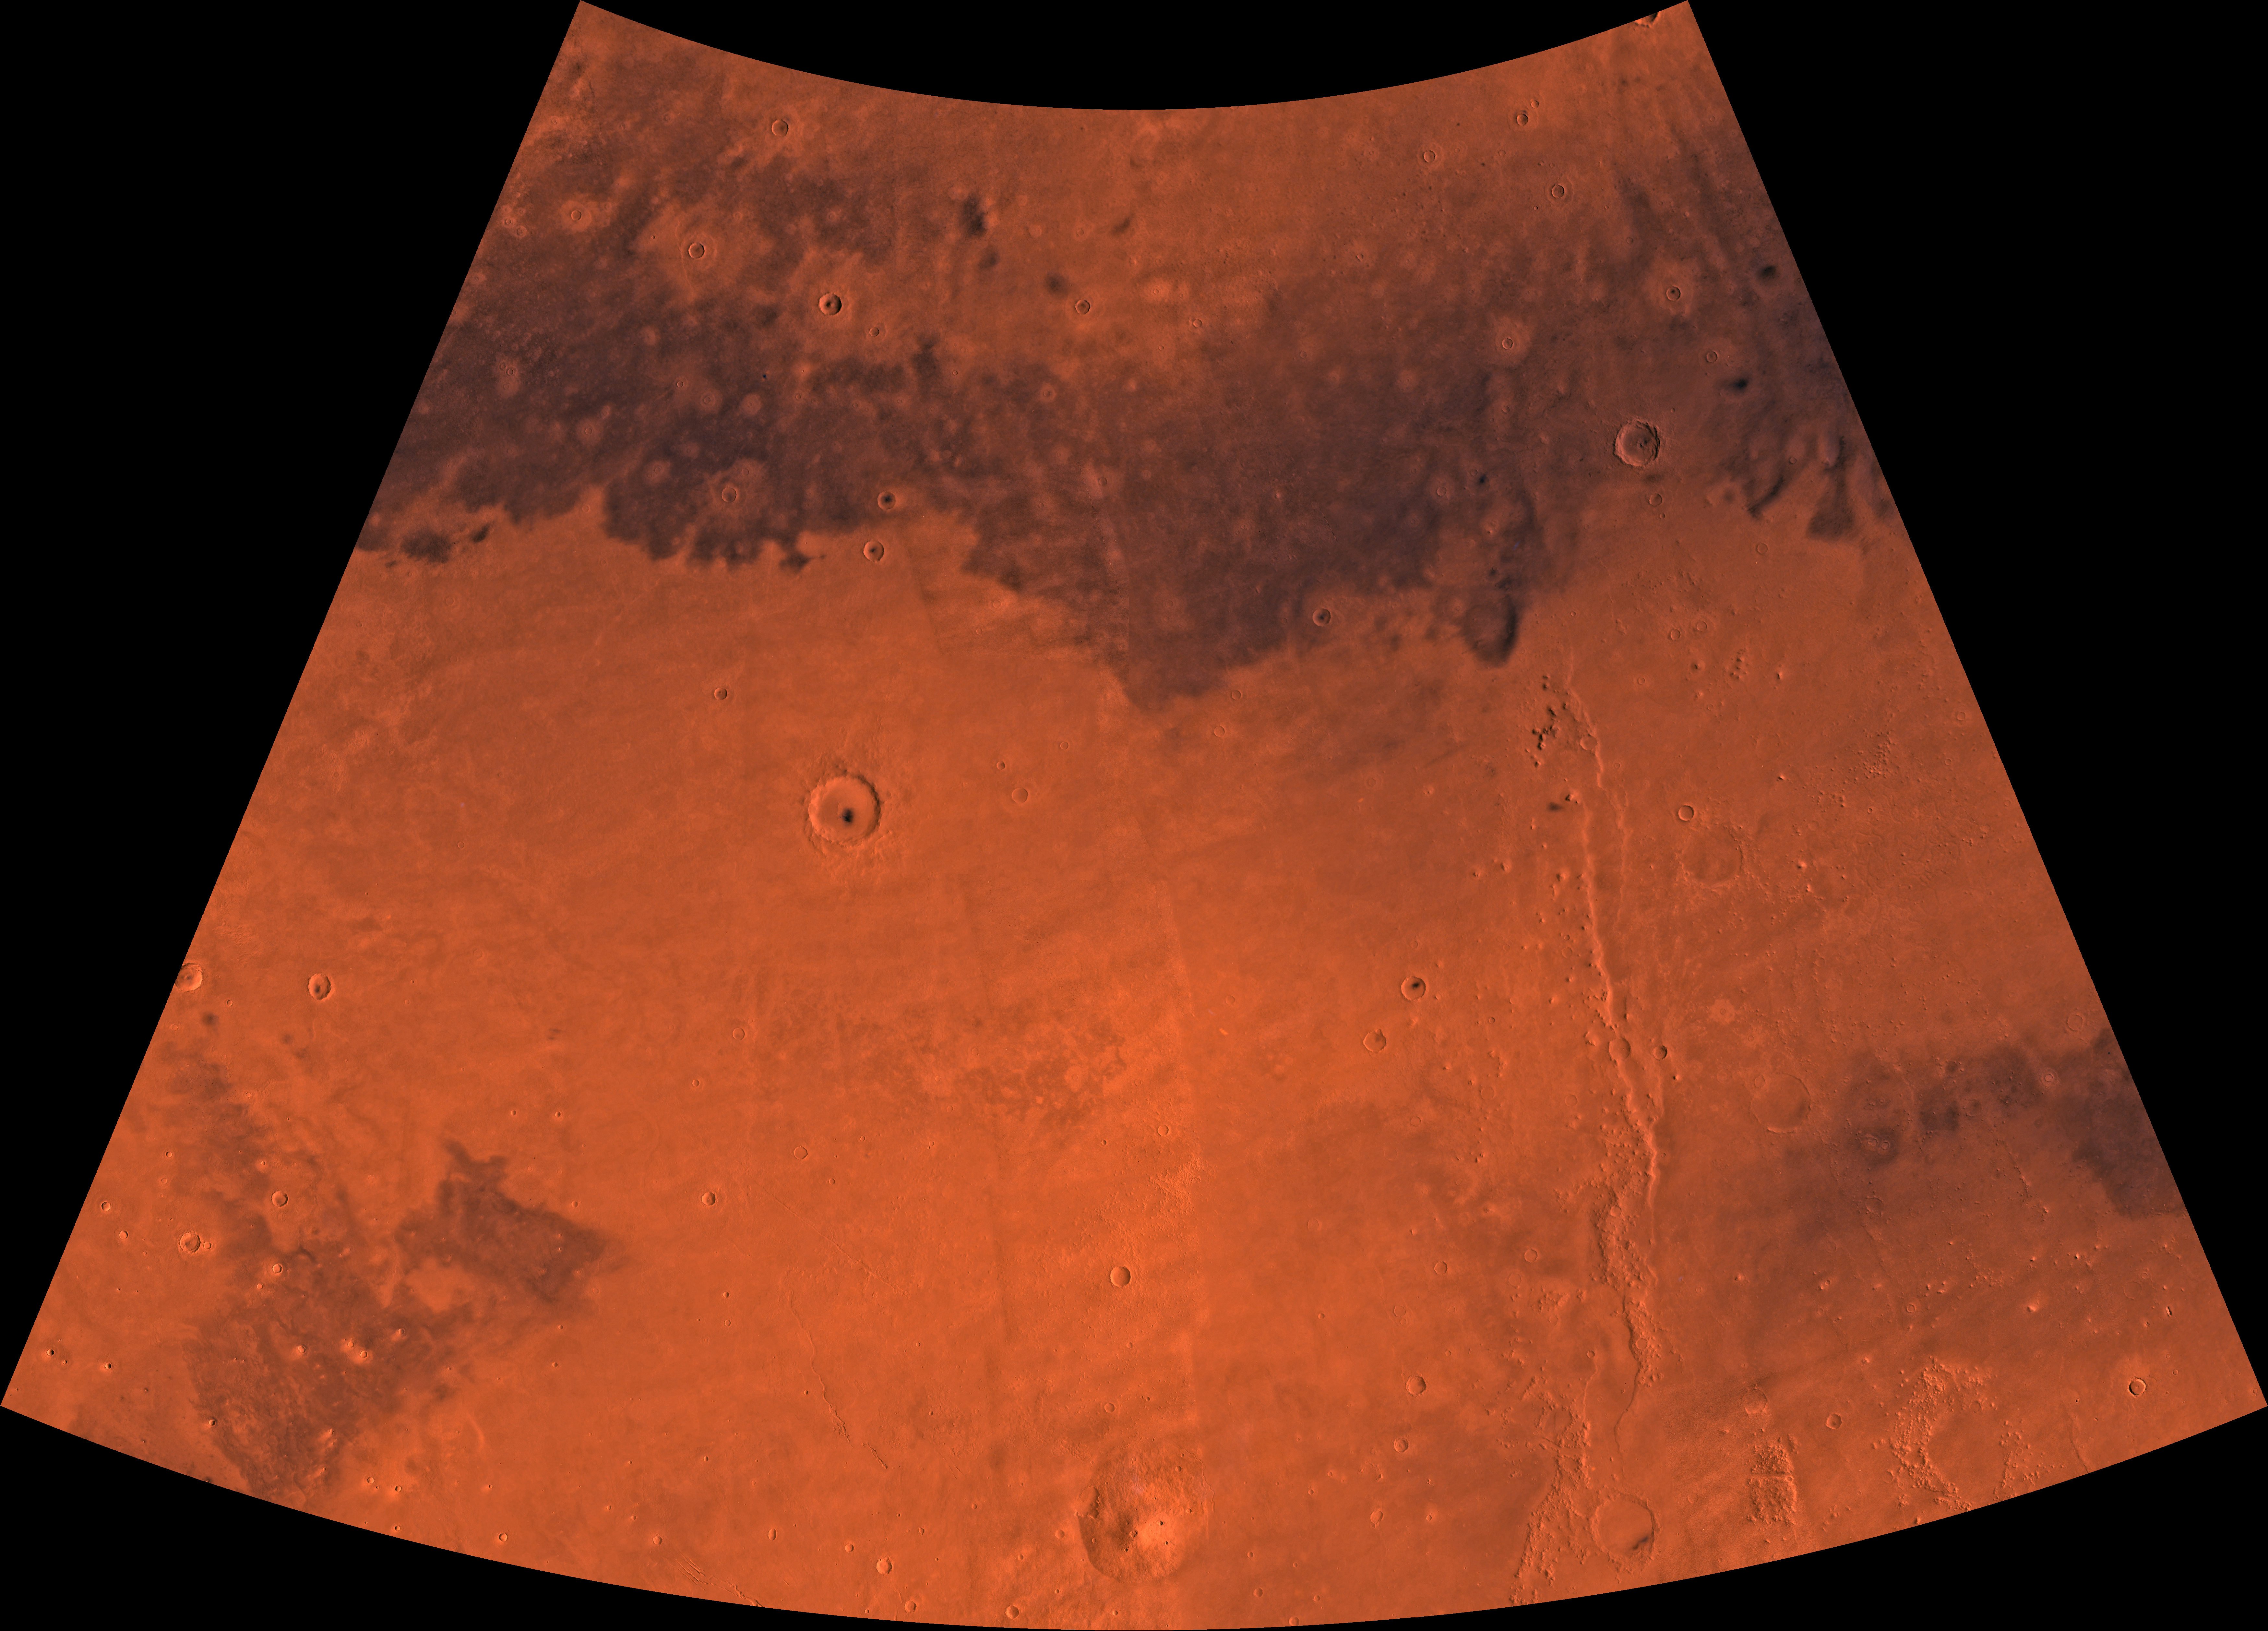

MC-7 Cebrenia Region

Mars digital-image mosaic merged with color of the MC-7 quadrangle, Cebrenia region of Mars. The northwestern two-thirds is dominated by light-colored and dark, relatively smooth plains. The southeastern part is marked by one of three prominent Elysium shield volcanoes, Hecates Tholus, and the ridge system of Phlegra Montes. Latitude range 30 to 65 degrees, longitude range -180 to -120 degrees.

Credit: NASA/JPL/USGS